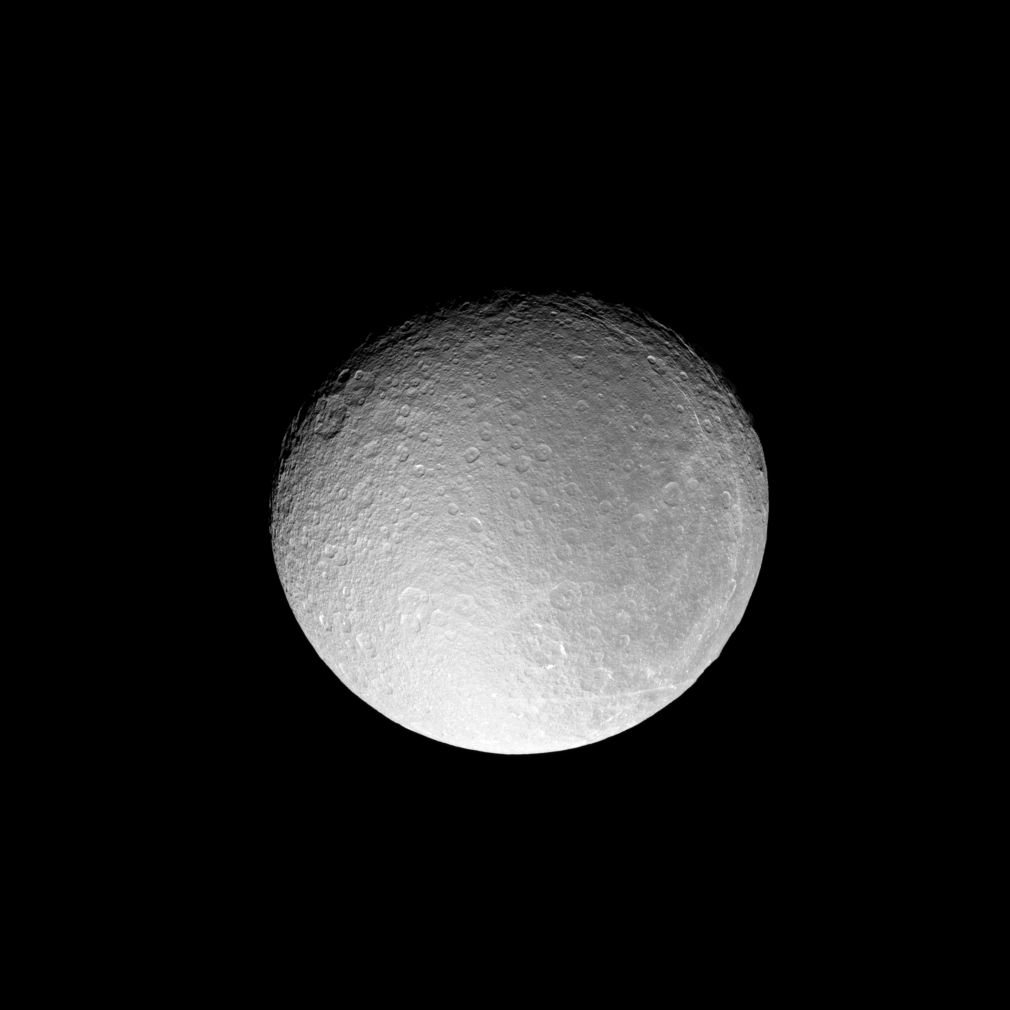

Rhea Before the Eclipse

The Cassini spacecraft acquired this detailed view of Rhea just before the moon slipped into an eclipse by Saturn’s shadow.

During the eclipse, the wide-angle camera acquired support observations for Cassini’s Composite Infrared Spectrometer (CIRS) instrument. Such images help confirm CIRS’ pointing on the sky as that instrument observed Rhea’s infrared radiation in the absence of solar illumination.

This view looks toward the Saturn-facing side of Rhea (1,528 kilometers, or 949 miles across). North is toward the top of the image and rotated 23 degrees to the left.

The image was taken in visible green light with the Cassini spacecraft narrow-angle camera on July 14, 2008. The view was obtained at a distance of approximately 506,000 kilometers (315,000 miles) from Rhea and at a Sun-Rhea-spacecraft, or phase, angle of 32 degrees. Image scale is 3 kilometers (2 miles) per pixel.

The Cassini-Huygens mission is a cooperative project of NASA, the European Space Agency and the Italian Space Agency. The Jet Propulsion Laboratory, a division of the California Institute of Technology in Pasadena, manages the mission for NASA’s Science Mission Directorate, Washington, D.C. The Cassini orbiter and its two onboard cameras were designed, developed and assembled at JPL. The imaging operations center is based at the Space Science Institute in Boulder, Colo.

Credit: NASA/JPL/Space Science Institute